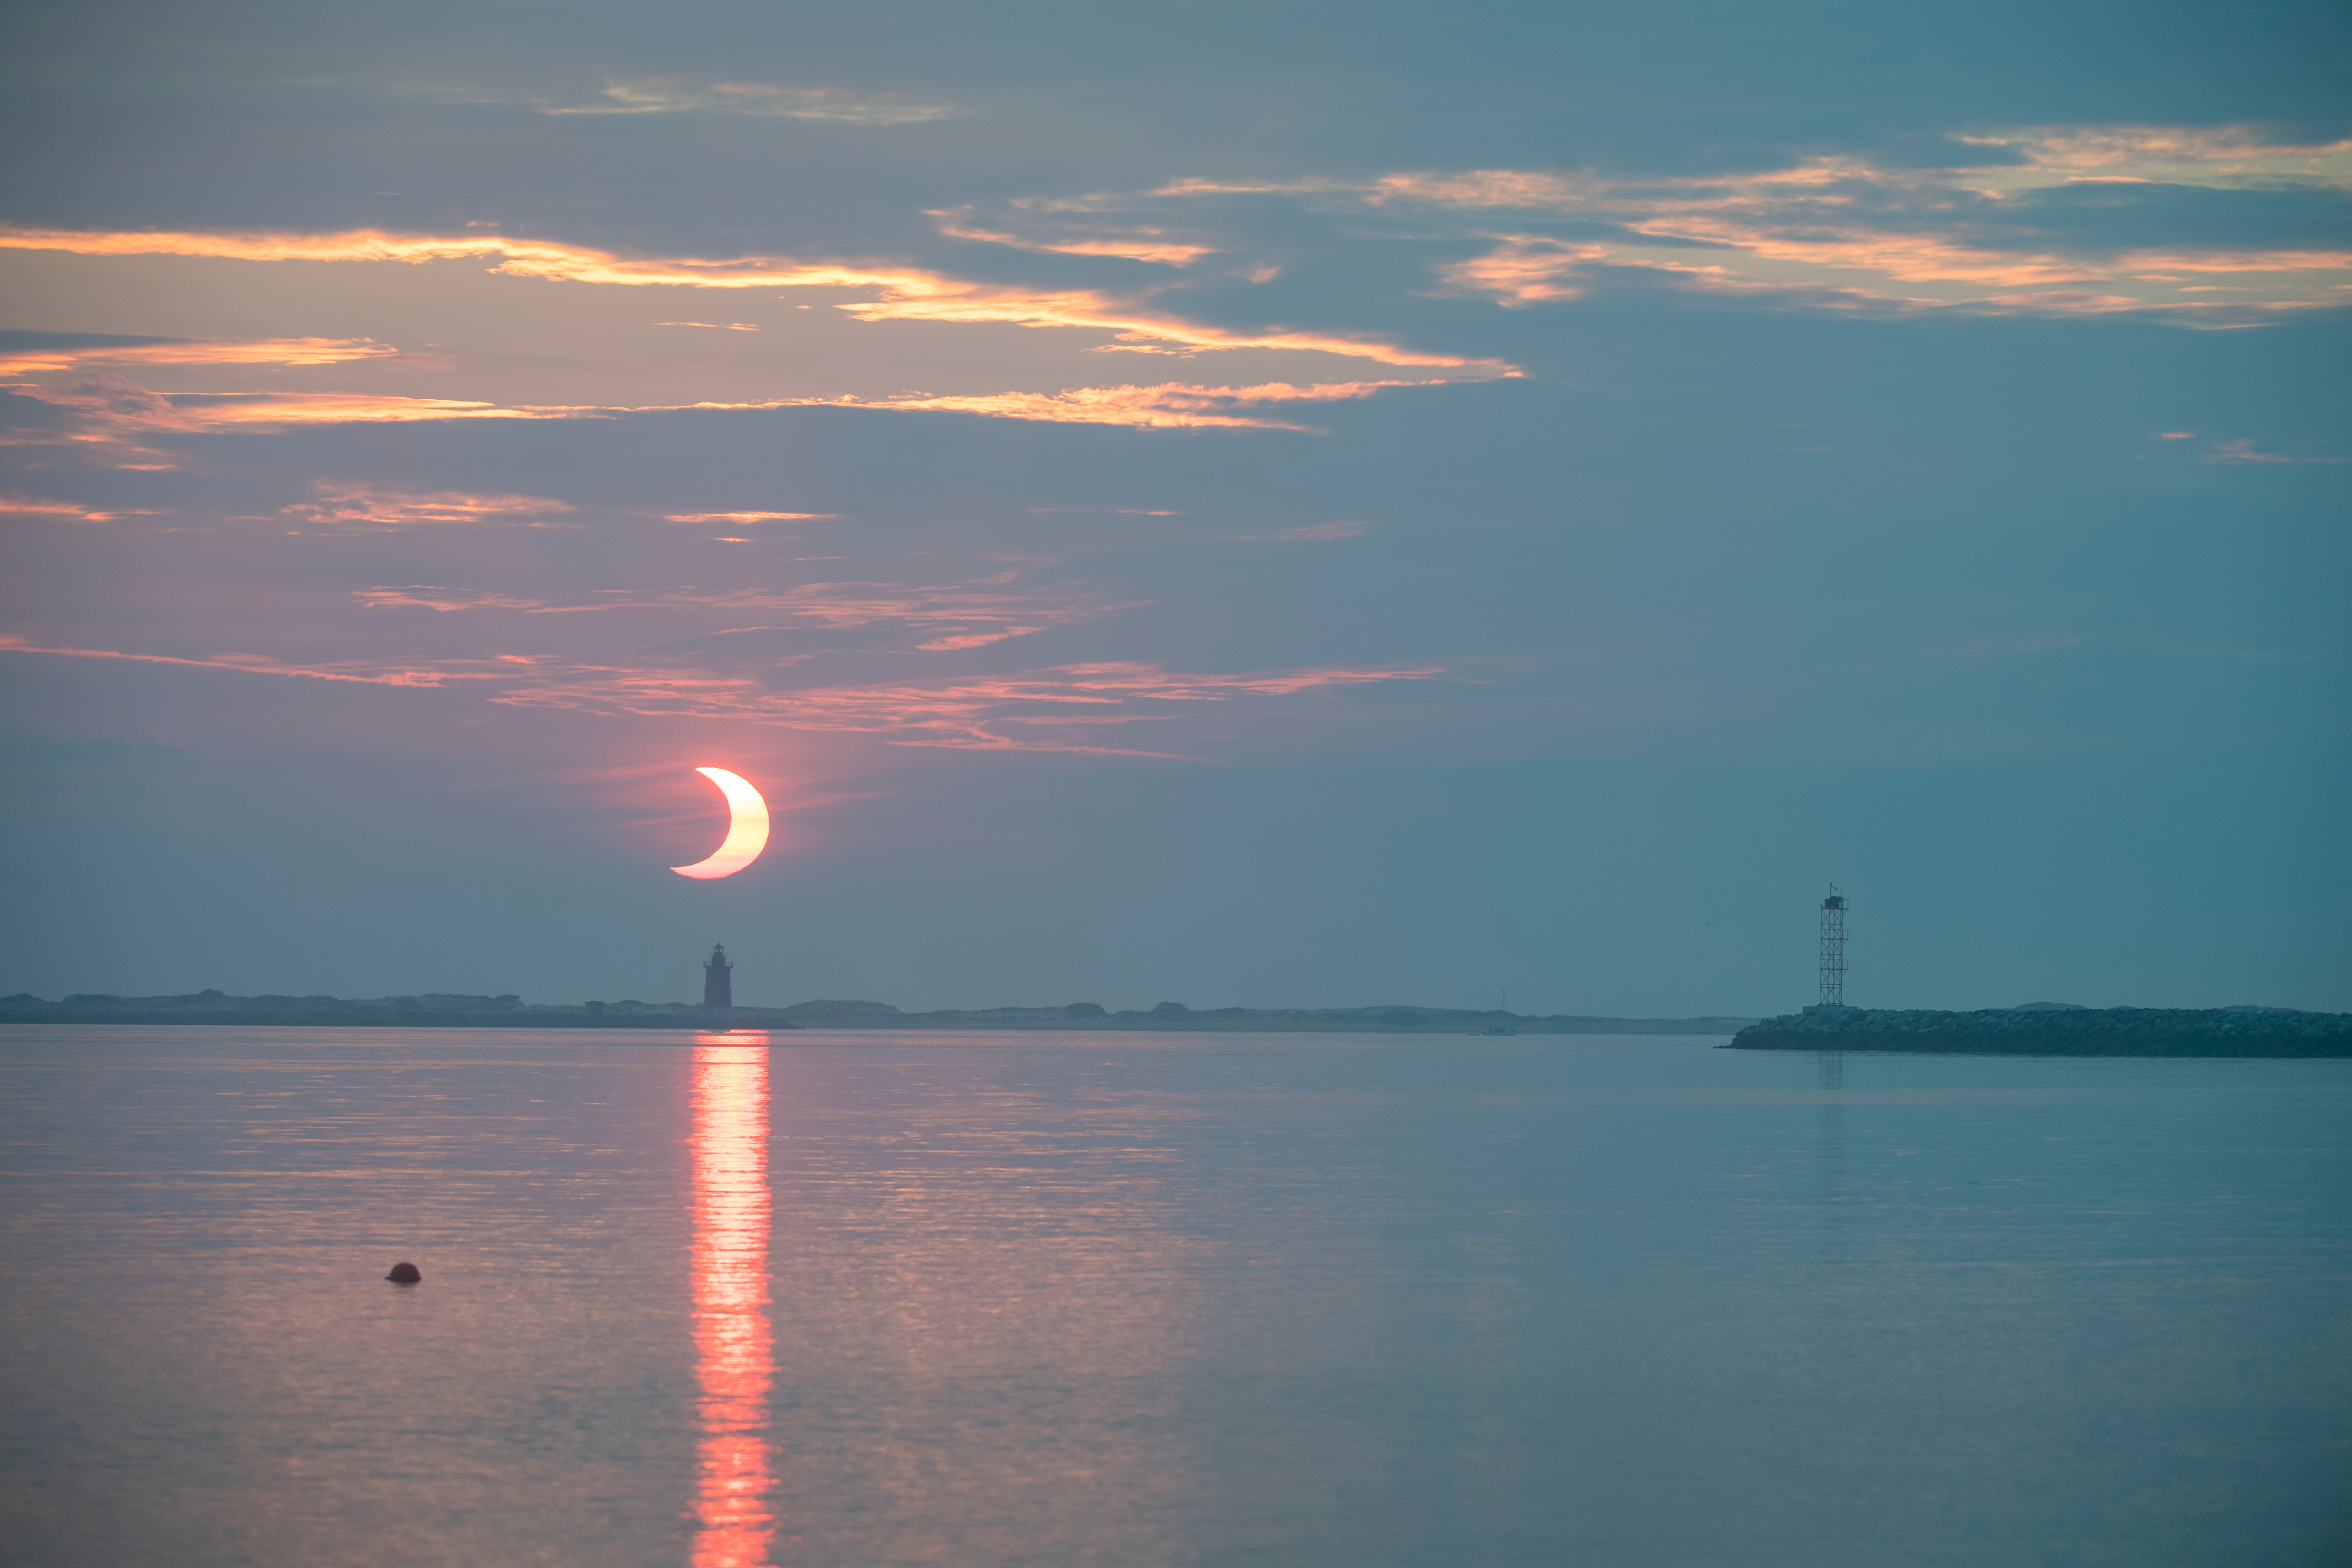

Partial Solar Eclipse

A partial solar eclipse is seen as the sun rises behind the Delaware Breakwater Lighthouse, Thursday, June 10, 2021, at Lewes Beach in Delaware. The annular or “ring of fire” solar eclipse is only visible to some parts of Greenland, Northern Russia, and Canada.

Credit: NASA/Aubrey Gemignani